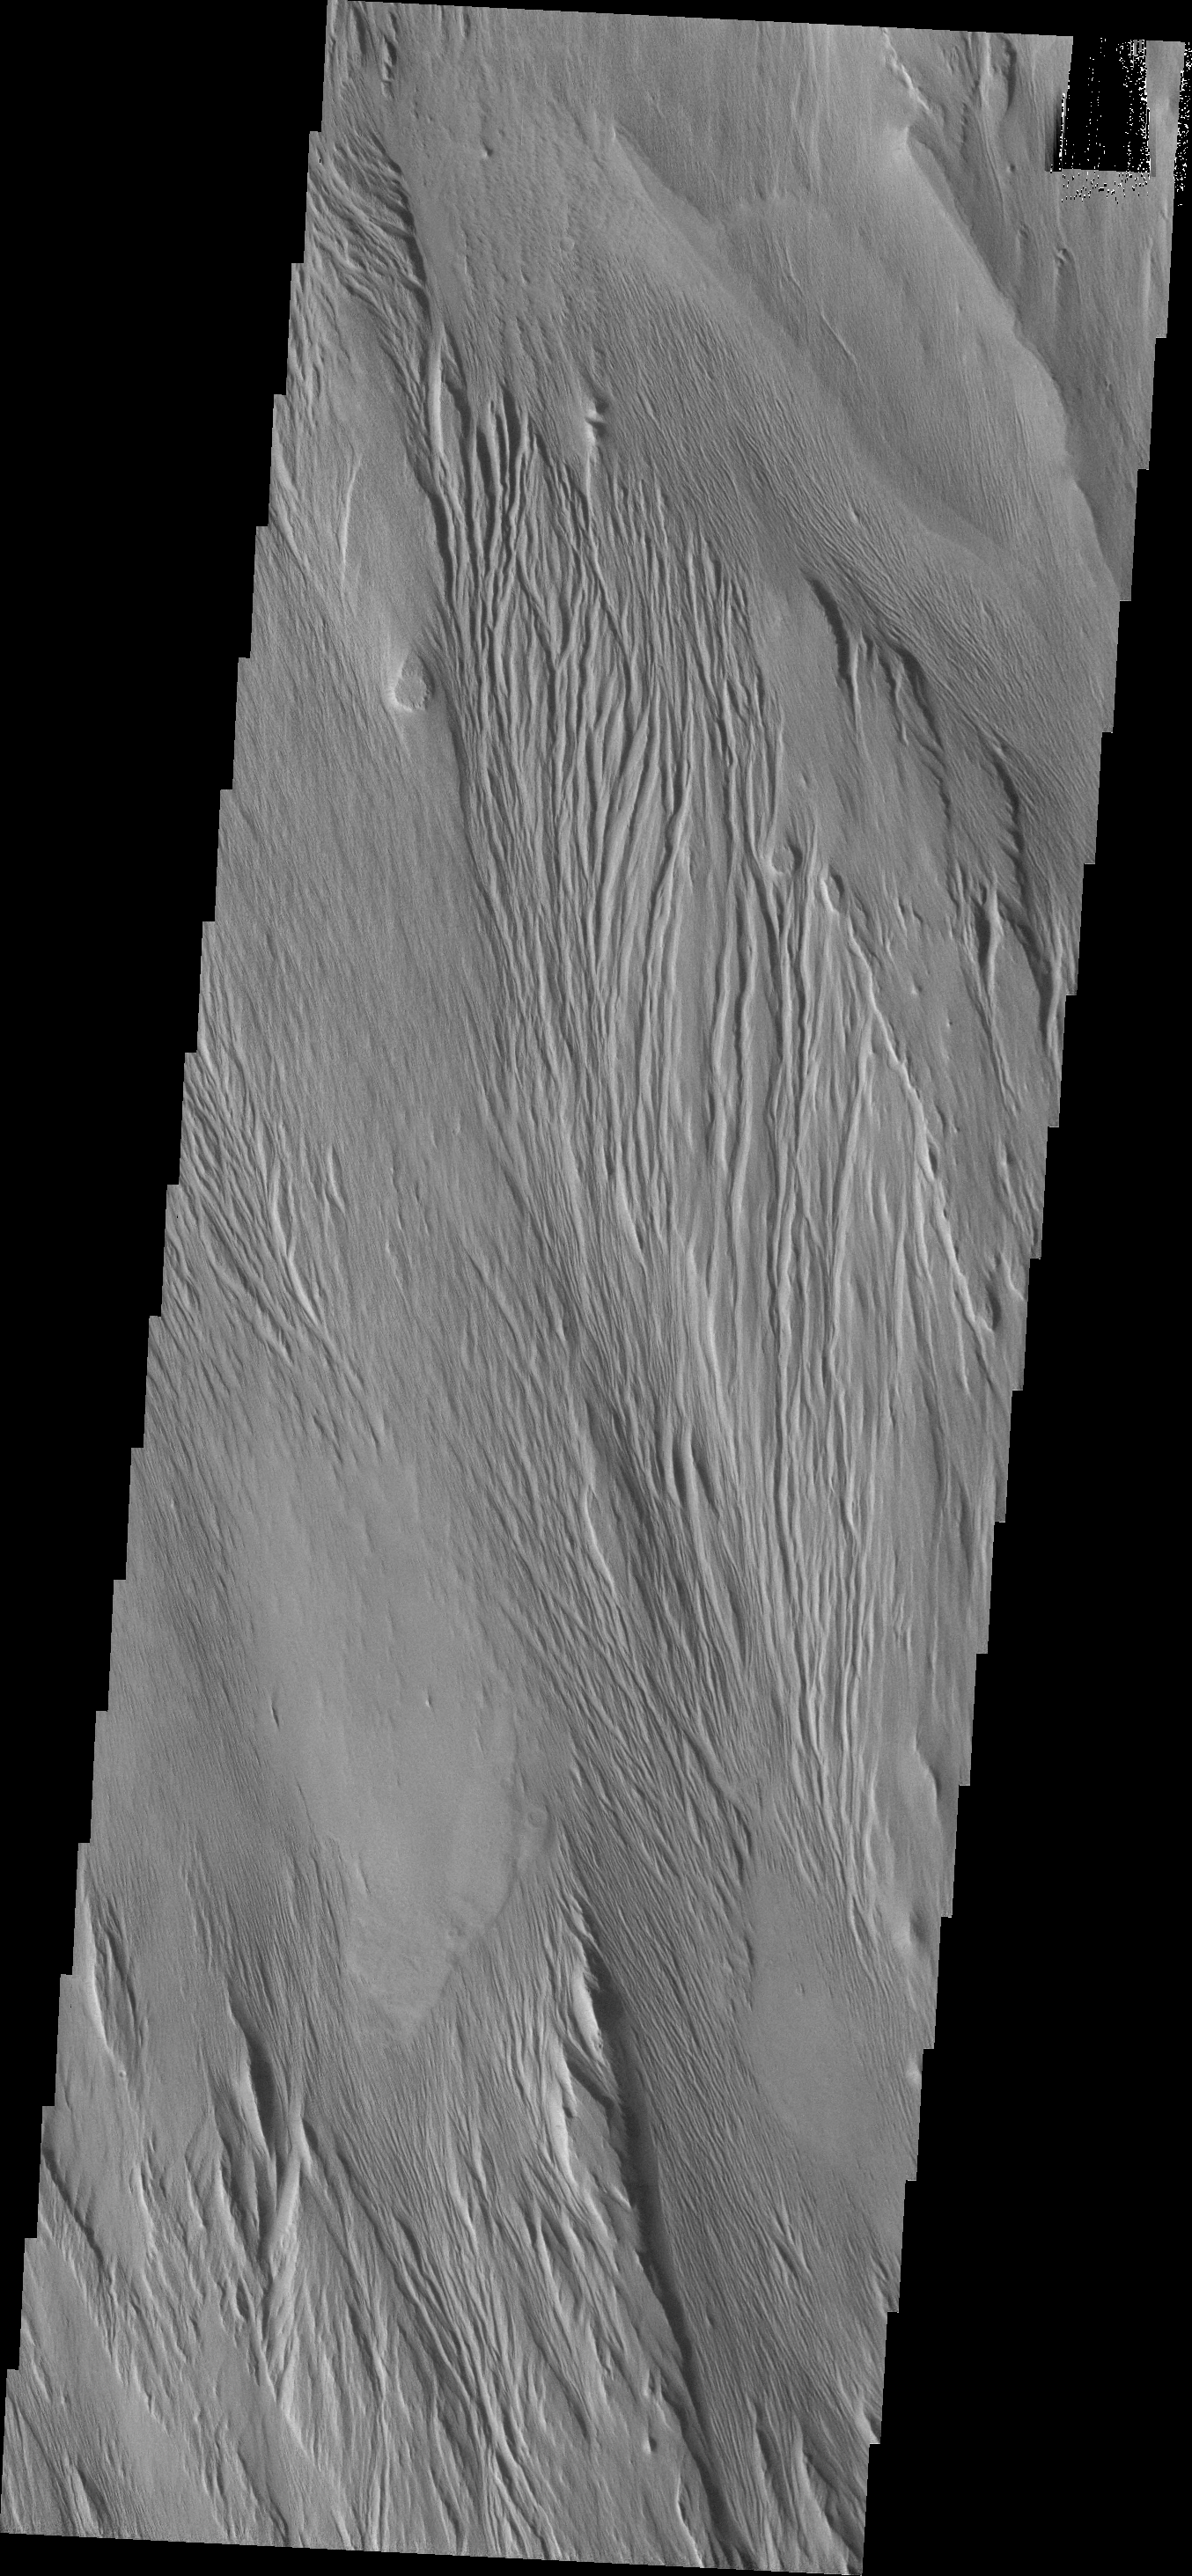

Yardangs

This VIS image shows wind erosion that has formed yardangs. These parallel sets of ridges and valley are formed by sandblasing poorly consolidated surface materials.

Credit: NASA/JPL-Caltech/ASU